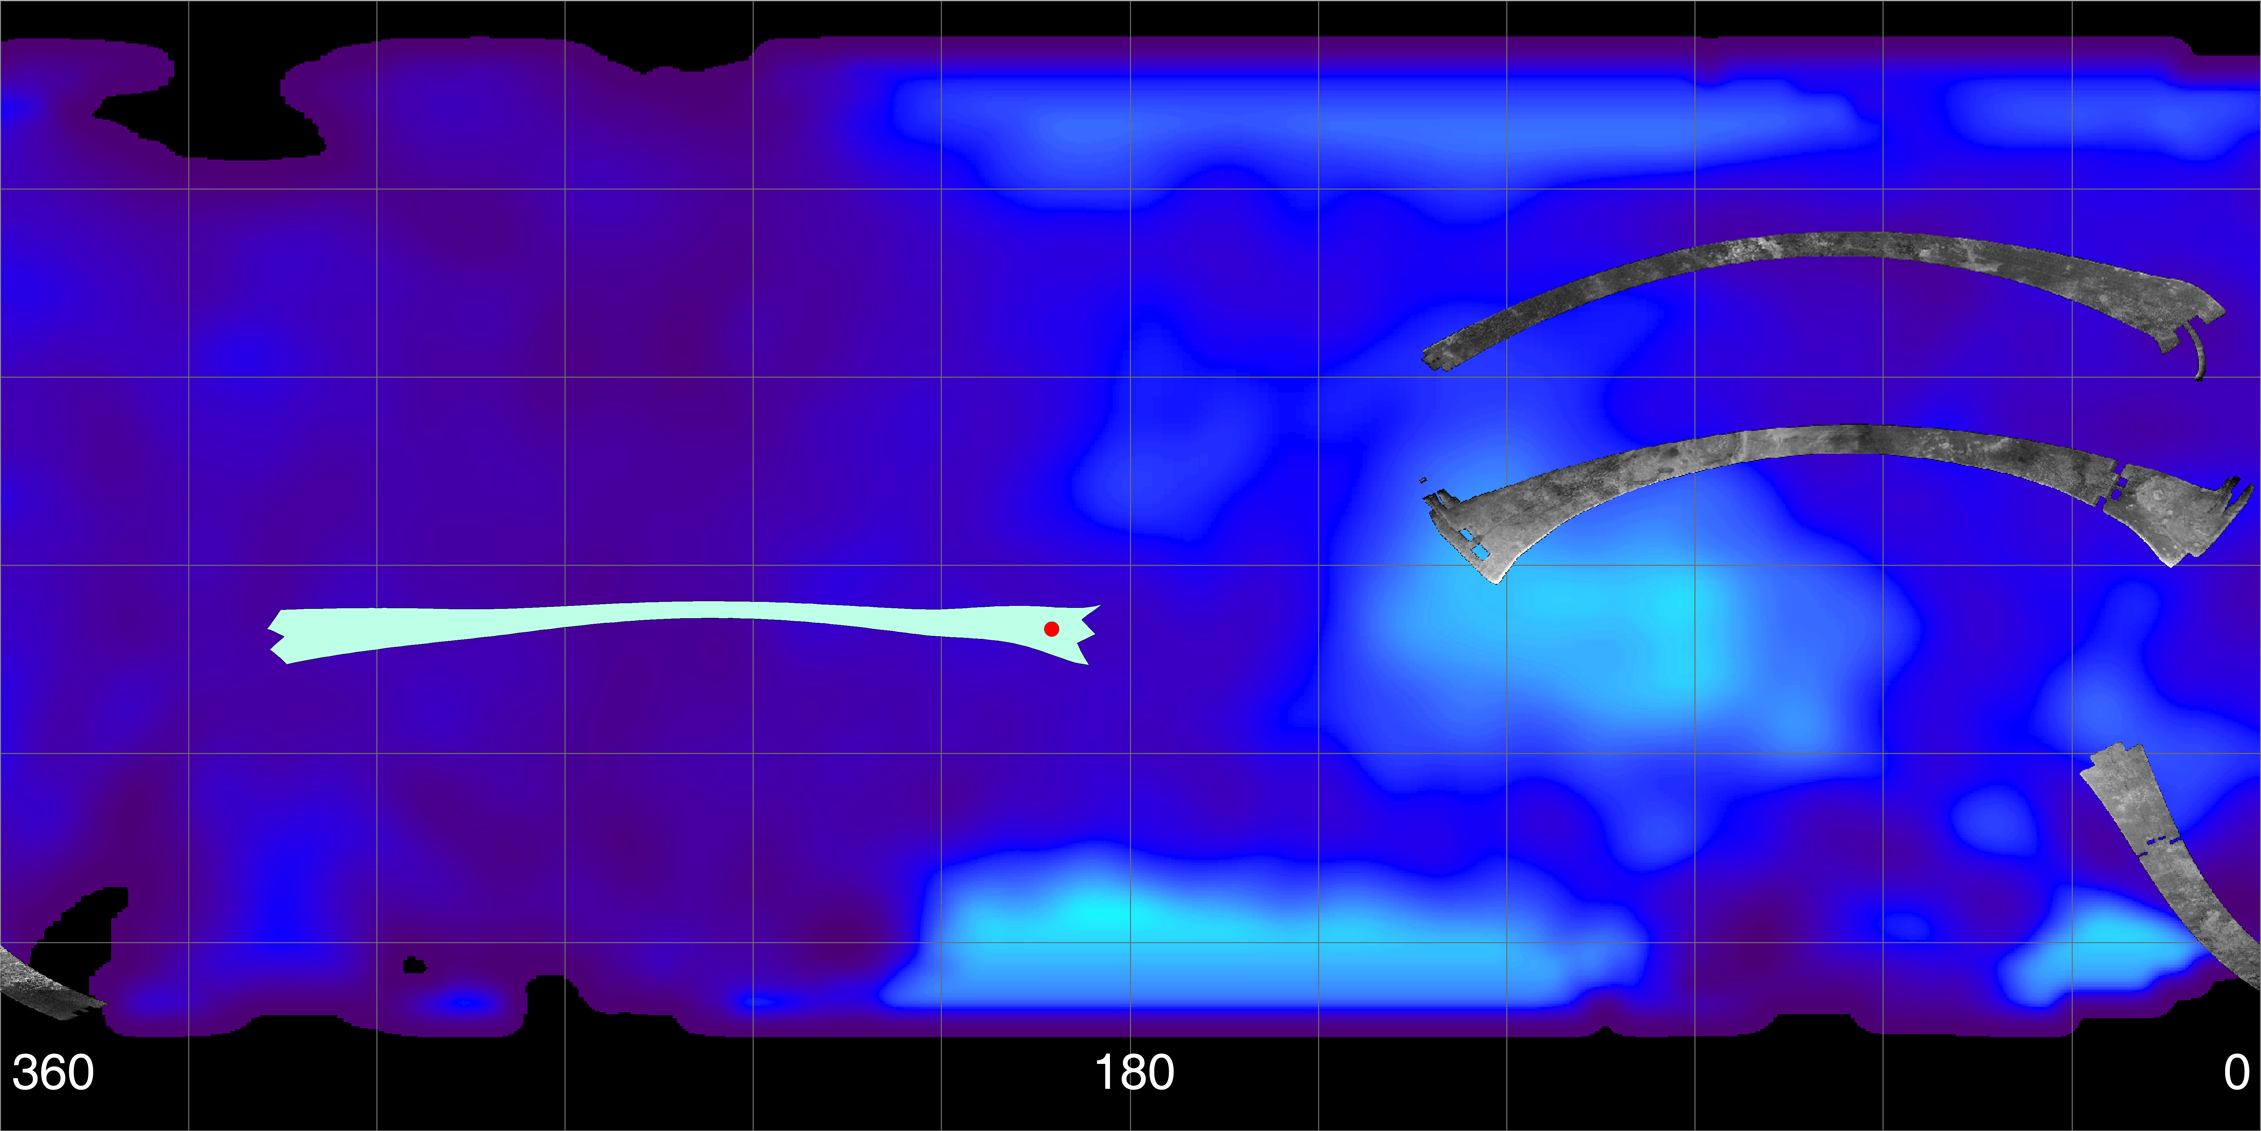

Titan Viewed by Cassini’s Radar – Flat Map

This map of Saturn’s moon Titan shows the location of the upcoming Oct. 28, 2005, Titan flyby and the areas mapped so far by the Cassini Radar Mapper using its Synthetic Aperture Radar imaging mode. Longitudes are labeled at the bottom of the map.

The radar swaths are superimposed on a false-color image made from observations by NASA’s Hubble Space Telescope.

The far left image shows the location of the radar swath for the upcoming Oct. 28 flyby. The location of the Huygens landing site is marked in red. The overlap between the Huygens data and the radar data will give new clues to the nature of the surface seen by the Huygens probe, which landed on Titan in January 2005.

On the top right is the radar swath from the first Titan flyby, on Oct. 26, 2004. The middle swath is from the second radar pass of Titan, on Feb. 15, 2005 (near-equatorial). The Oct. 26 swath is about 4,500 kilometers long (2,800 miles), extending from 133 degrees west longitude and 32 degrees north latitude through 12 degrees west and 29 degrees north. The February swath is centered at approximately 30 degrees north and 70 degrees west. The spatial resolution of the radar images ranges from about 300 meters (980 feet) per pixel to about 1.5 kilometers (0.93 miles) per pixel. The bottom right swath shows the strip acquired during the third radar pass, on Sept. 7, 2005, close to Titan’s south pole. The swath is centered at 12 degrees west and 51 degrees south, with similar spatial resolution to the previous two.

These first three radar passes revealed a variety of geologic features, including impact craters, wind-blown deposits, channels, and cryovolcanic features.

The Cassini-Huygens mission is a cooperative project of NASA, the European Space Agency and the Italian Space Agency. The Jet Propulsion Laboratory, a division of the California Institute of Technology in Pasadena, manages the mission for NASA’s Science Mission Directorate, Washington, D.C. The Cassini orbiter was designed, developed and assembled at JPL. The radar instrument was built by JPL and the Italian Space Agency, working with team members from the United States and several European countries.

Credit: NASA/JPL-Caltech/ASI